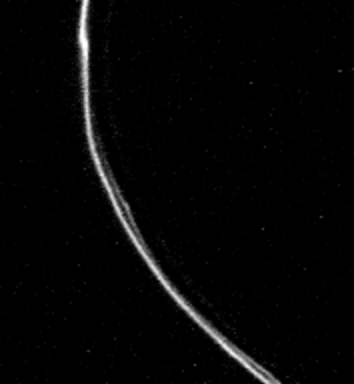

Saturn’s F Ring

Saturn’s F, or outermost ring was photographed from the un-illuminated face of the rings by Voyager 1 at a range of 750,000 kilometers (470,000 miles). Complex structure is evident, with several components seen. Two narrow, braided, bright rings that trace distinct orbits are evident. Visible is a broader, very diffuse component about 35 kilometers (20 miles) in width. Also seen are “knots,” which probably are local clumps of ring material, but may be mini-moons. The Voyager Project is managed by the Jet Propulsion Laboratory for NASA.

Credit: NASA/JPL